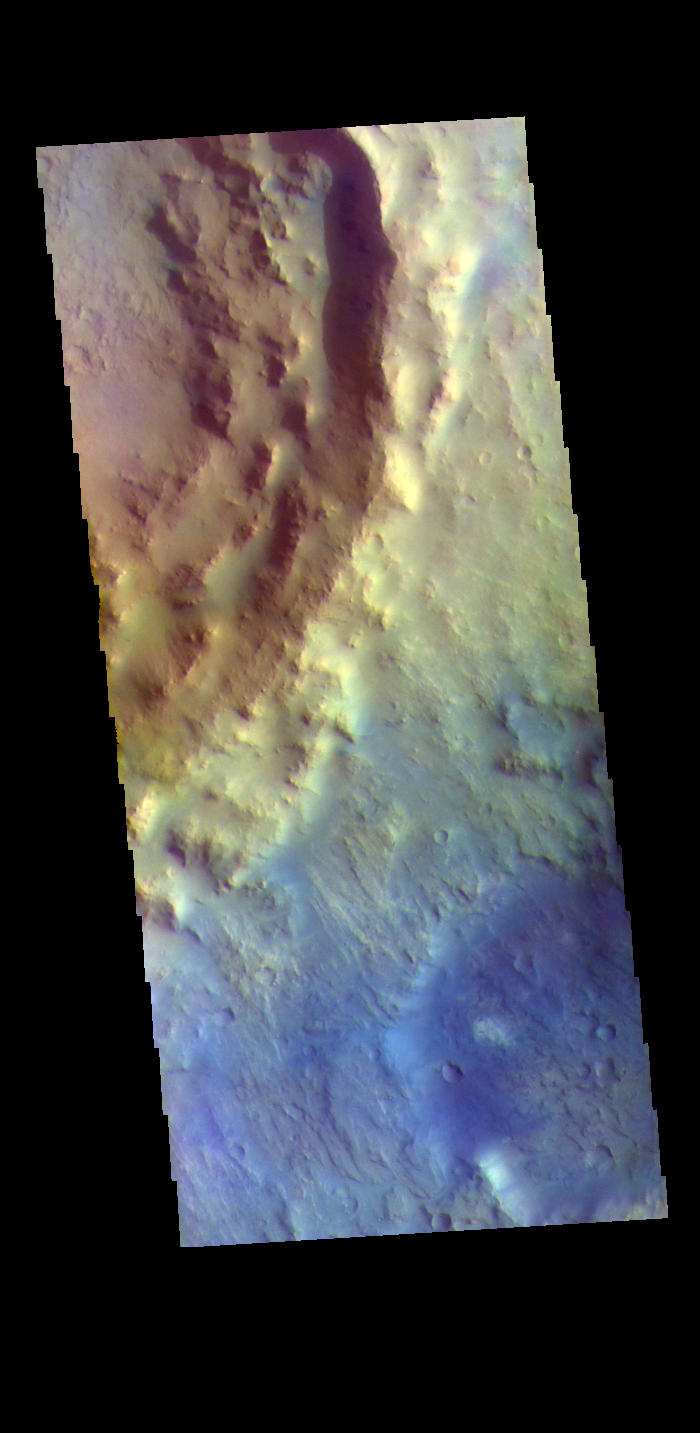

Toro Crater Rim – False Color

The THEMIS VIS camera contains 5 filters. The data from different filters can be combined in multiple ways to create a false color image. These false color images may reveal subtle variations of the surface not easily identified in a single band image. Today’s false color image shows the southeastern rim of Toro Crater. Toro Crater is located in Syrtis Major Planum and is 41km (25miles) in diameter.

Credit: NASA/JPL-Caltech/ASU